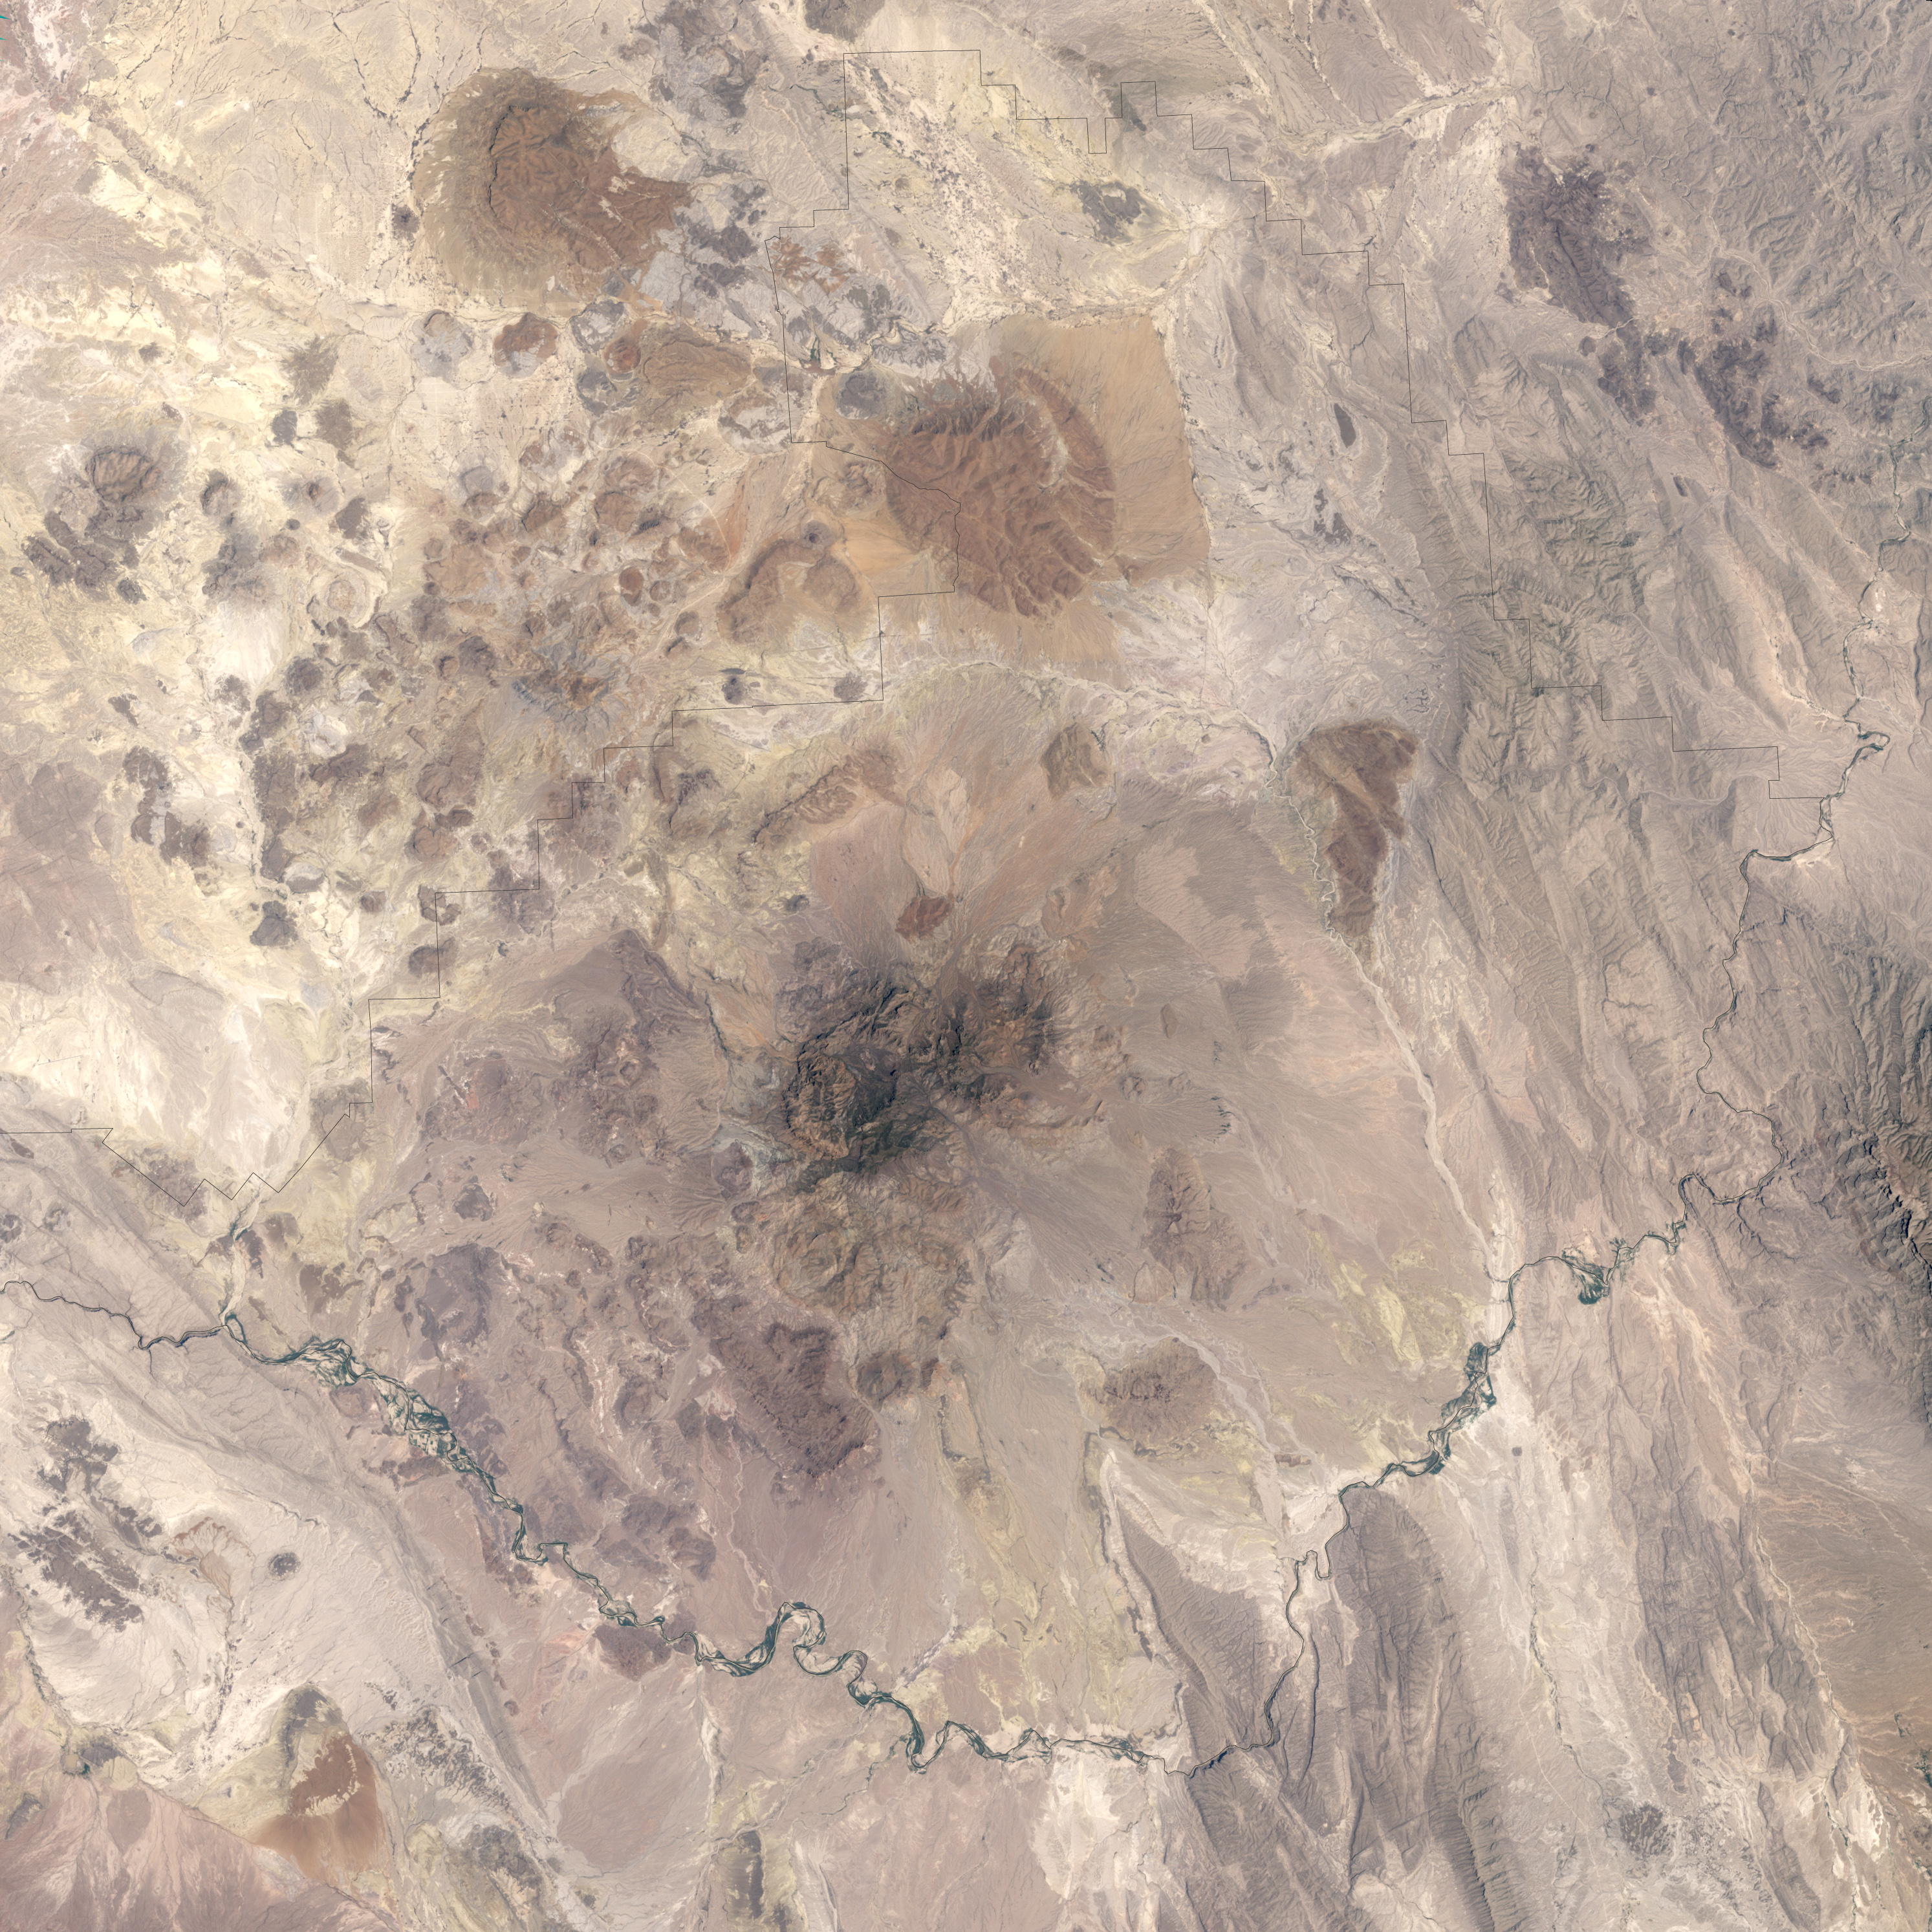

Big Bend National Park

Alternately known as a geologist’s paradise and a geologist’s nightmare, Big Bend National Park in southwestern Texas offers a multitude of rock formations. Sparse vegetation makes finding and observing the rocks easy, but they document a complicated geologic history extending back 500 million years. On May 10, 2002, the Enhanced Thematic Mapper Plus on NASA’s Landsat 7 satellite captured this natural-color image of Big Bend National Park. A black line delineates the park perimeter. The arid landscape appears in muted earth tones, some of the darkest hues associated with volcanic structures, especially the Rosillos and Chisos Mountains. Despite its bone-dry appearance, Big Bend National Park is home to some 1,200 plant species, and hosts more kinds of cacti, birds, and bats than any other U.S. national park.

Credit: NASA/Landsat7